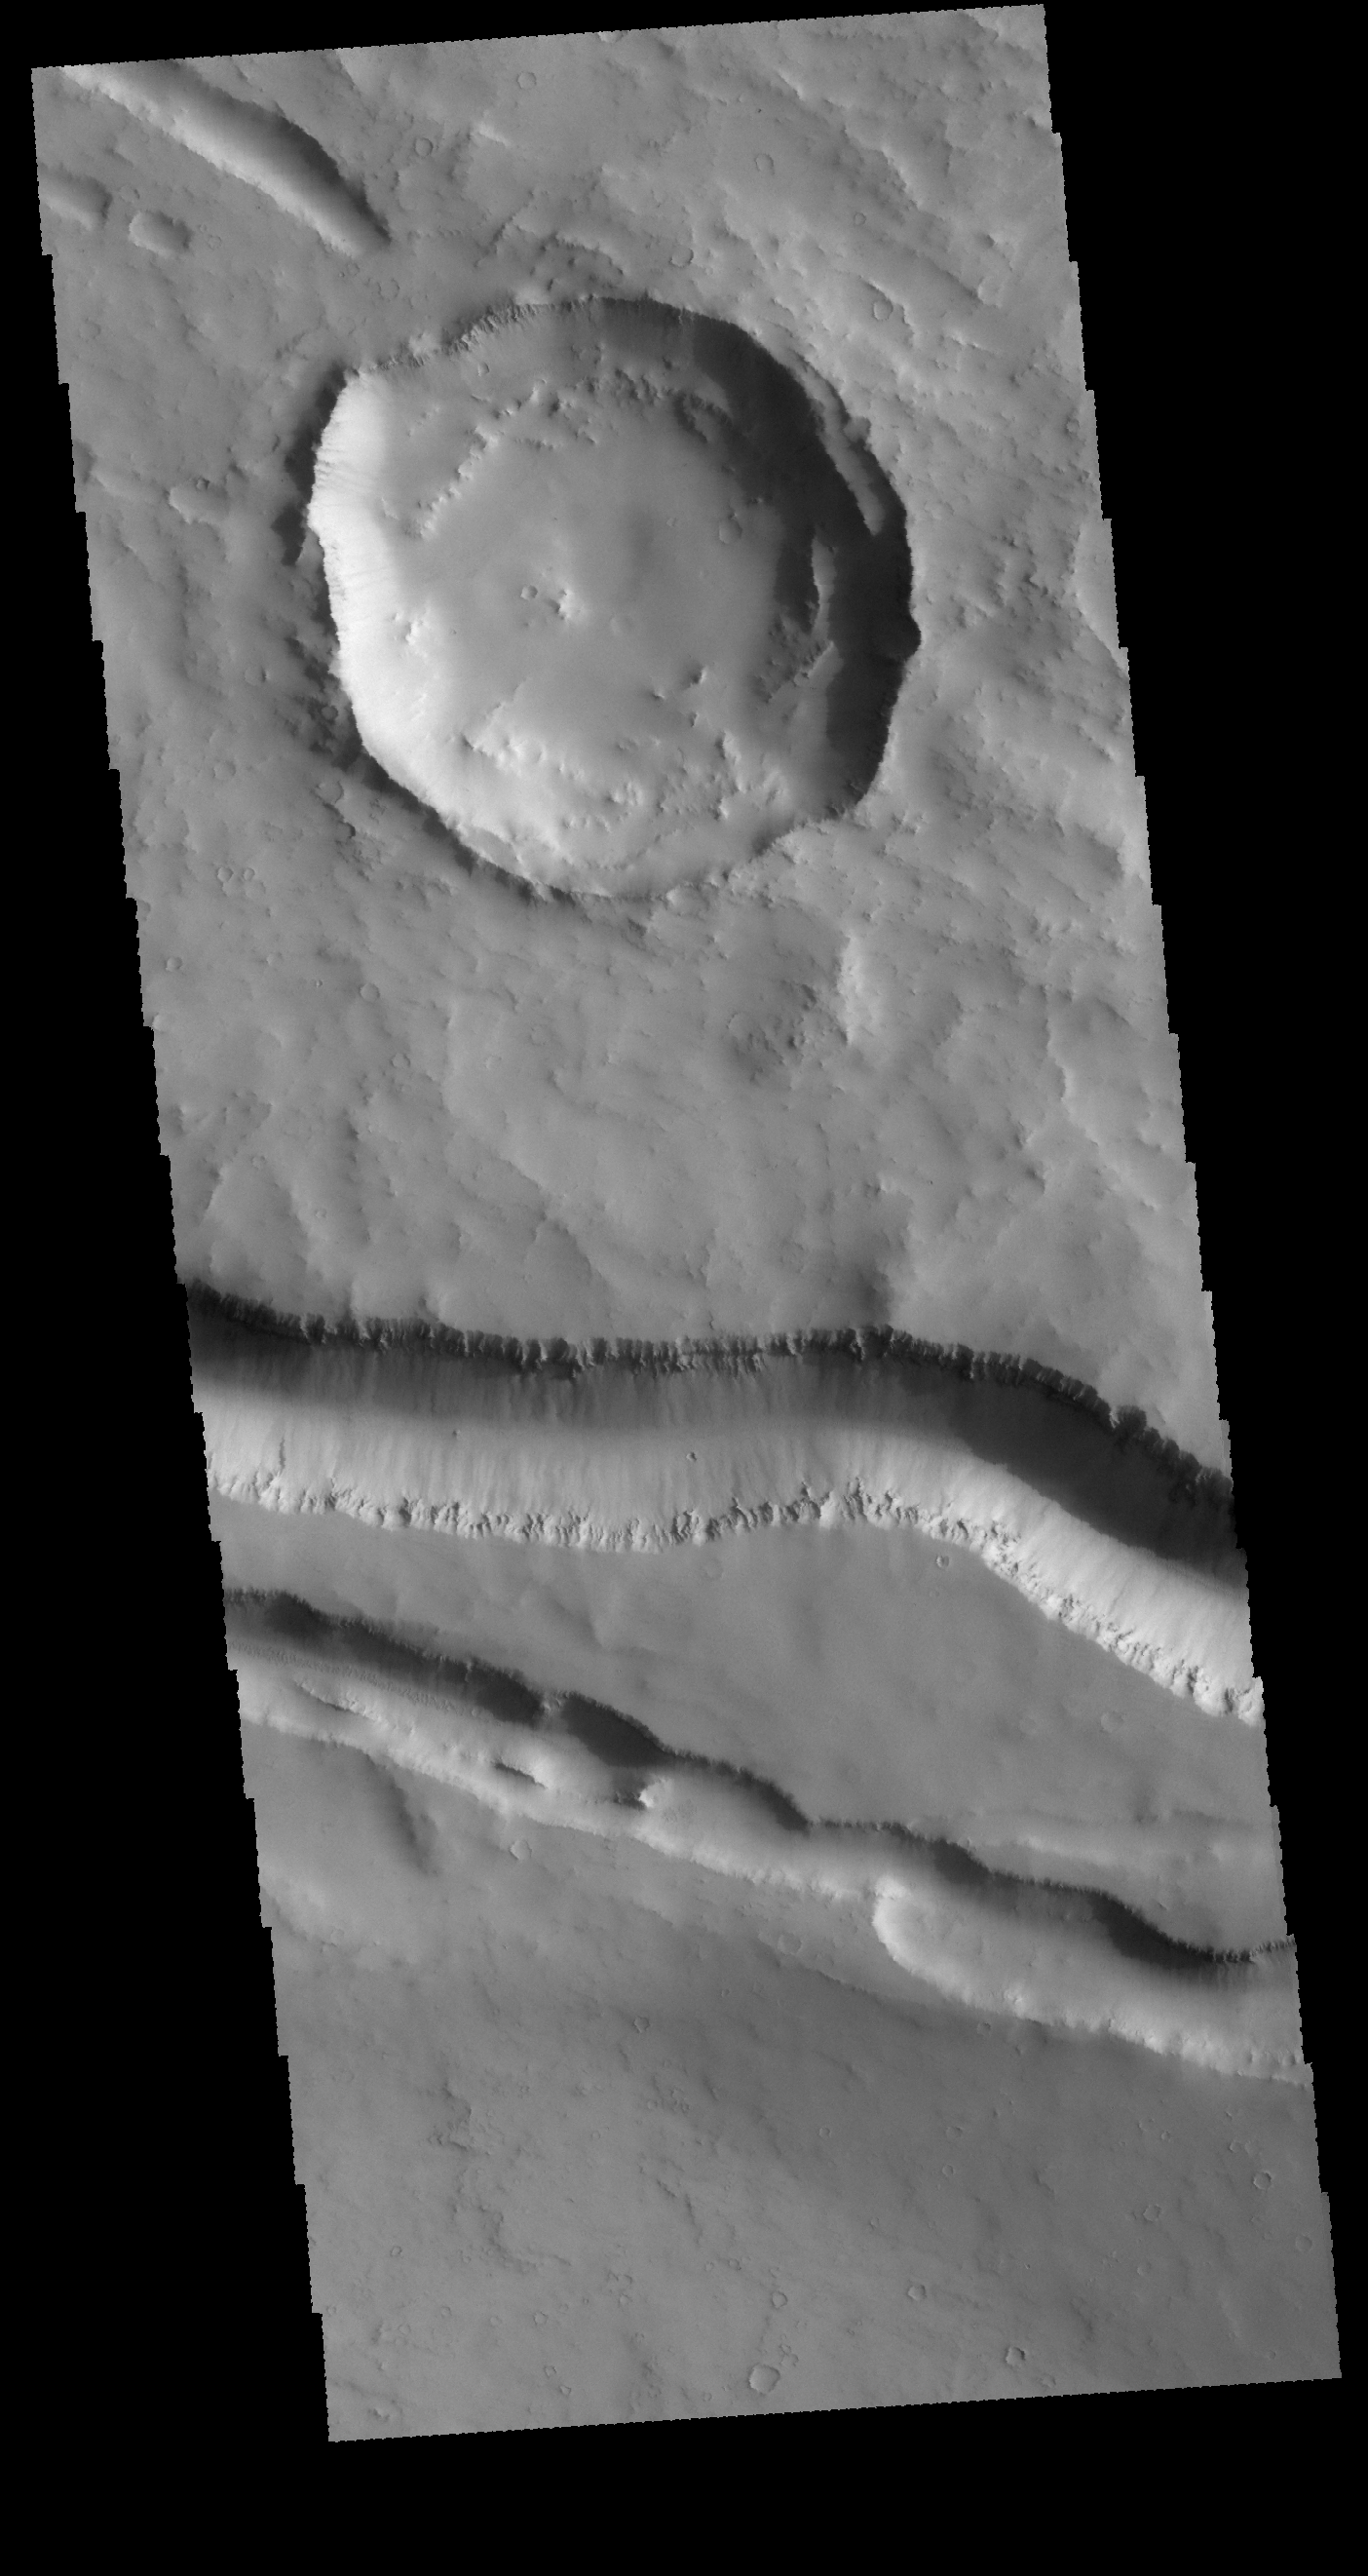

Elysium Fossae

The linear features in this VIS image are located west of Elysium Mons. It is very likely that volcanic activity played a part in the formation of the linear features. Tectonic forces probably were involved as well.

Credit: NASA/JPL-Caltech/ASU